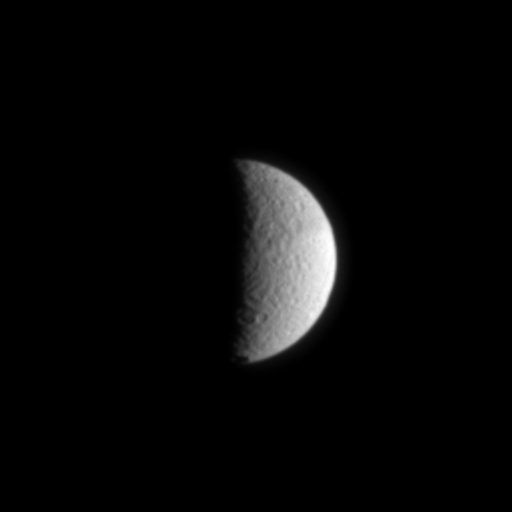

Tethys: The Sea Goddess

Like a half-full moon, cratered Tethys hangs before the Cassini spacecraft in this narrow angle camera view taken on July 3, 2004.

Voyager images showed a large fracture on Tethys about 750 kilometers (470 miles) long (not seen in this view). Cassini will investigate this and other features on Tethys during two planned flybys, the first occurring on September 24, 2005. Tethys is 1,060 kilometers (659 miles) across.

The image was taken in visible light from a distance of 1.7 million kilometers (1 million miles) from Tethys and at a Sun-Tethys-spacecraft, or phase angle of about 97 degrees. The image scale is 10 kilometers (6 miles) per pixel.

The Cassini-Huygens mission is a cooperative project of NASA, the European Space Agency and the Italian Space Agency. The Jet Propulsion Laboratory, a division of the California Institute of Technology in Pasadena, manages the Cassini-Huygens mission for NASA’s Office of Space Science, Washington, D.C. The Cassini orbiter and its two onboard cameras, were designed, developed and assembled at JPL. The imaging team is based at the Space Science Institute, Boulder, Colo.

Credit: NASA/JPL/Space Science Institute